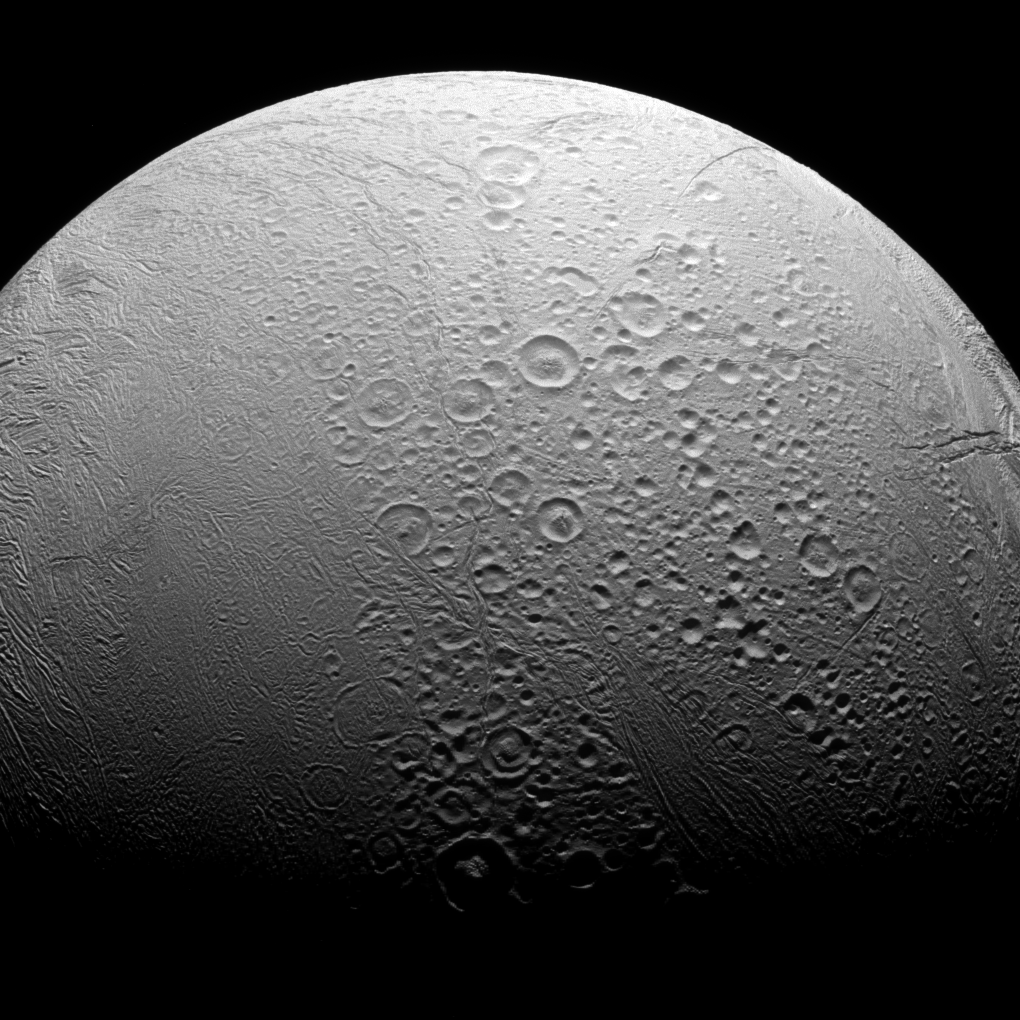

Dichotomy

Enceladus is a world divided. To the north, we see copious amounts of craters and evidence of the many impacts the moon has suffered in its history. However, to the south we see a smoother body with wrinkles due to geologic activity.

Most solar system bodies lacking an atmosphere are heavily cratered like Enceladus’ (313 miles or 504 kilometers across) northern region. However, the geologic activity in the south, including the famous plume above the moon’s south pole, can erase craters and leave a younger, smoother-looking surface.

This view looks toward the anti-Saturn hemisphere of Enceladus. North on Enceladus is up and rotated 4 degrees to the right. The image was taken in visible light with the Cassini spacecraft narrow-angle camera on Nov. 27, 2016.

The view was obtained at a distance of approximately 41,000 miles (66,000 kilometers) from Enceladus. Image scale is 1,310 feet (398 meters) per pixel.

The Cassini mission is a cooperative project of NASA, ESA (the European Space Agency) and the Italian Space Agency. The Jet Propulsion Laboratory, a division of the California Institute of Technology in Pasadena, manages the mission for NASA’s Science Mission Directorate, Washington. The Cassini orbiter and its two onboard cameras were designed, developed and assembled at JPL. The imaging operations center is based at the Space Science Institute in Boulder, Colorado.

Credit: NASA/JPL-Caltech/Space Science Institute